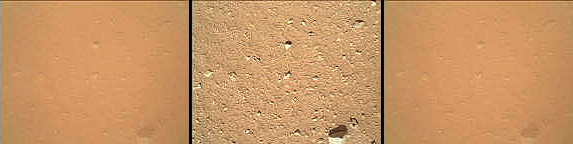

Martian Ground Seen by Arm Camera With and Without Dust Cover (Thumbnails)

As the last step in a series of inspections of the Mars Hand Lens Imager (MAHLI) aboard NASA’s Mars rover Curiosity, this camera’s reclosable dust cover was opened for the first time during the 33rd Martian day, or sol, of the rover’s mission on Mars (Sept. 8, 2012), enabling MAHLI to take the center image of this set. The other two images presented here for comparison were taken before the cover was opened (left) and after the cover was closed again (right).

All three images here are thumbnails, approximately one-eighth the resolution of the full-size MAHLI images. The full-size images corresponding to the two cover-closed thumbnails were not yet received on Sept. 8. All three images were taken from the same position: about 5 feet (1.5 meters) above the ground, facing down. The patch of ground shown in each image is about 34 inches (86 centimeters) across.

Comparison of these cover-closed and cover-open images shows that haziness in MAHLI images taken on previous sols was due to a thin film of dust that settled on the dust cover during Curiosity’s landing.

The main purpose of Curiosity’s MAHLI camera is to acquire close-up, high-resolution views of rocks and soil at the rover’s Gale Crater field site. The camera is capable of focusing on any target at distances of about 0.8 inch (2.1 centimeters) to infinity.

Credit: NASA/JPL-Caltech/Malin Space Science Systems